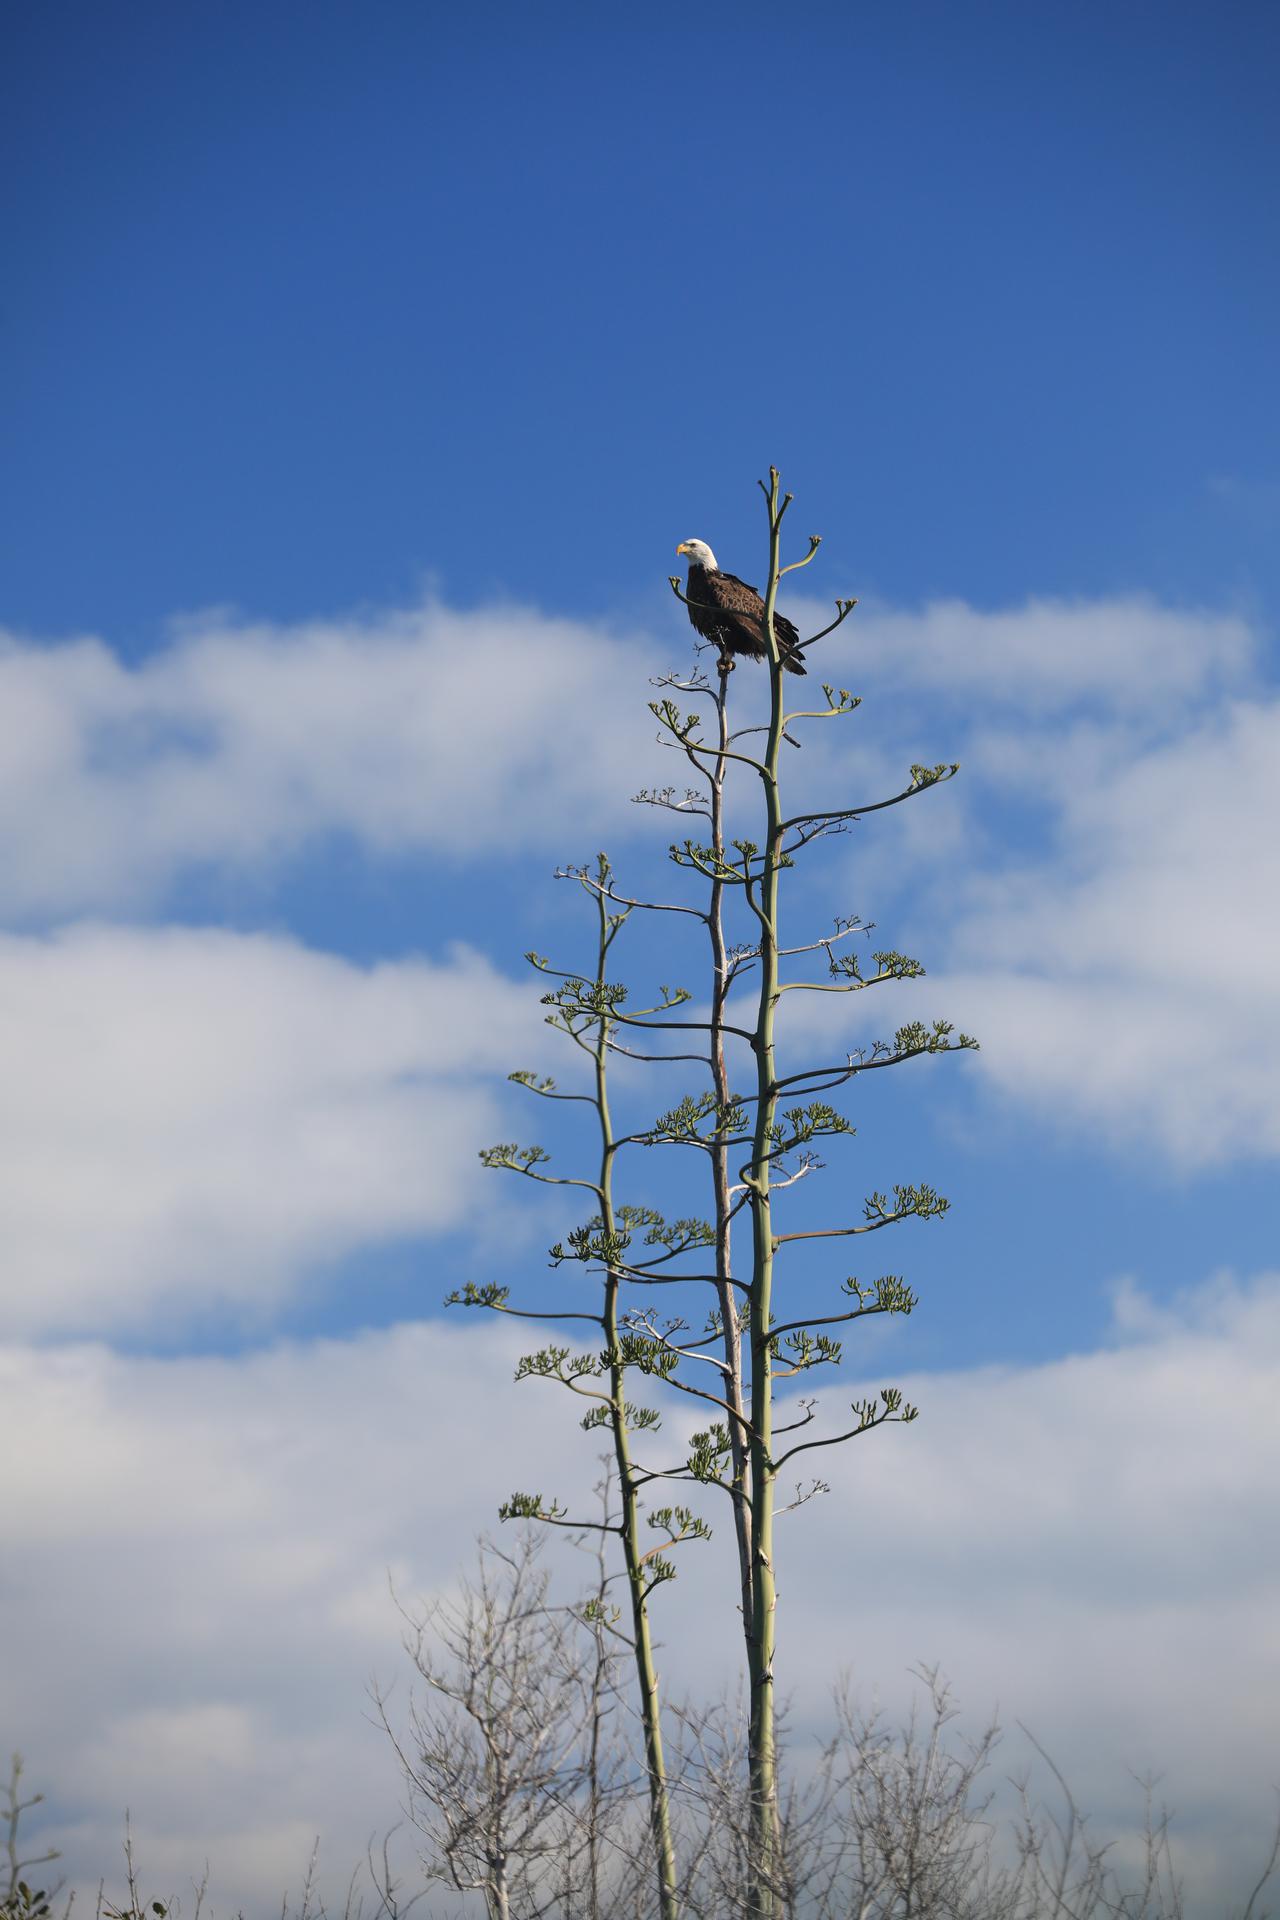

Creative Photography

An American Bald Eagle perches majestically in a tree at NASA’s Kennedy Space Center in Florida on Jan. 18, 2022. The center shares a border with the Merritt Island National Wildlife Refuge. More than 330 native and migratory bird species call Kennedy and the wildlife refuge home.

Credit: NASA/Ben Smegelsky